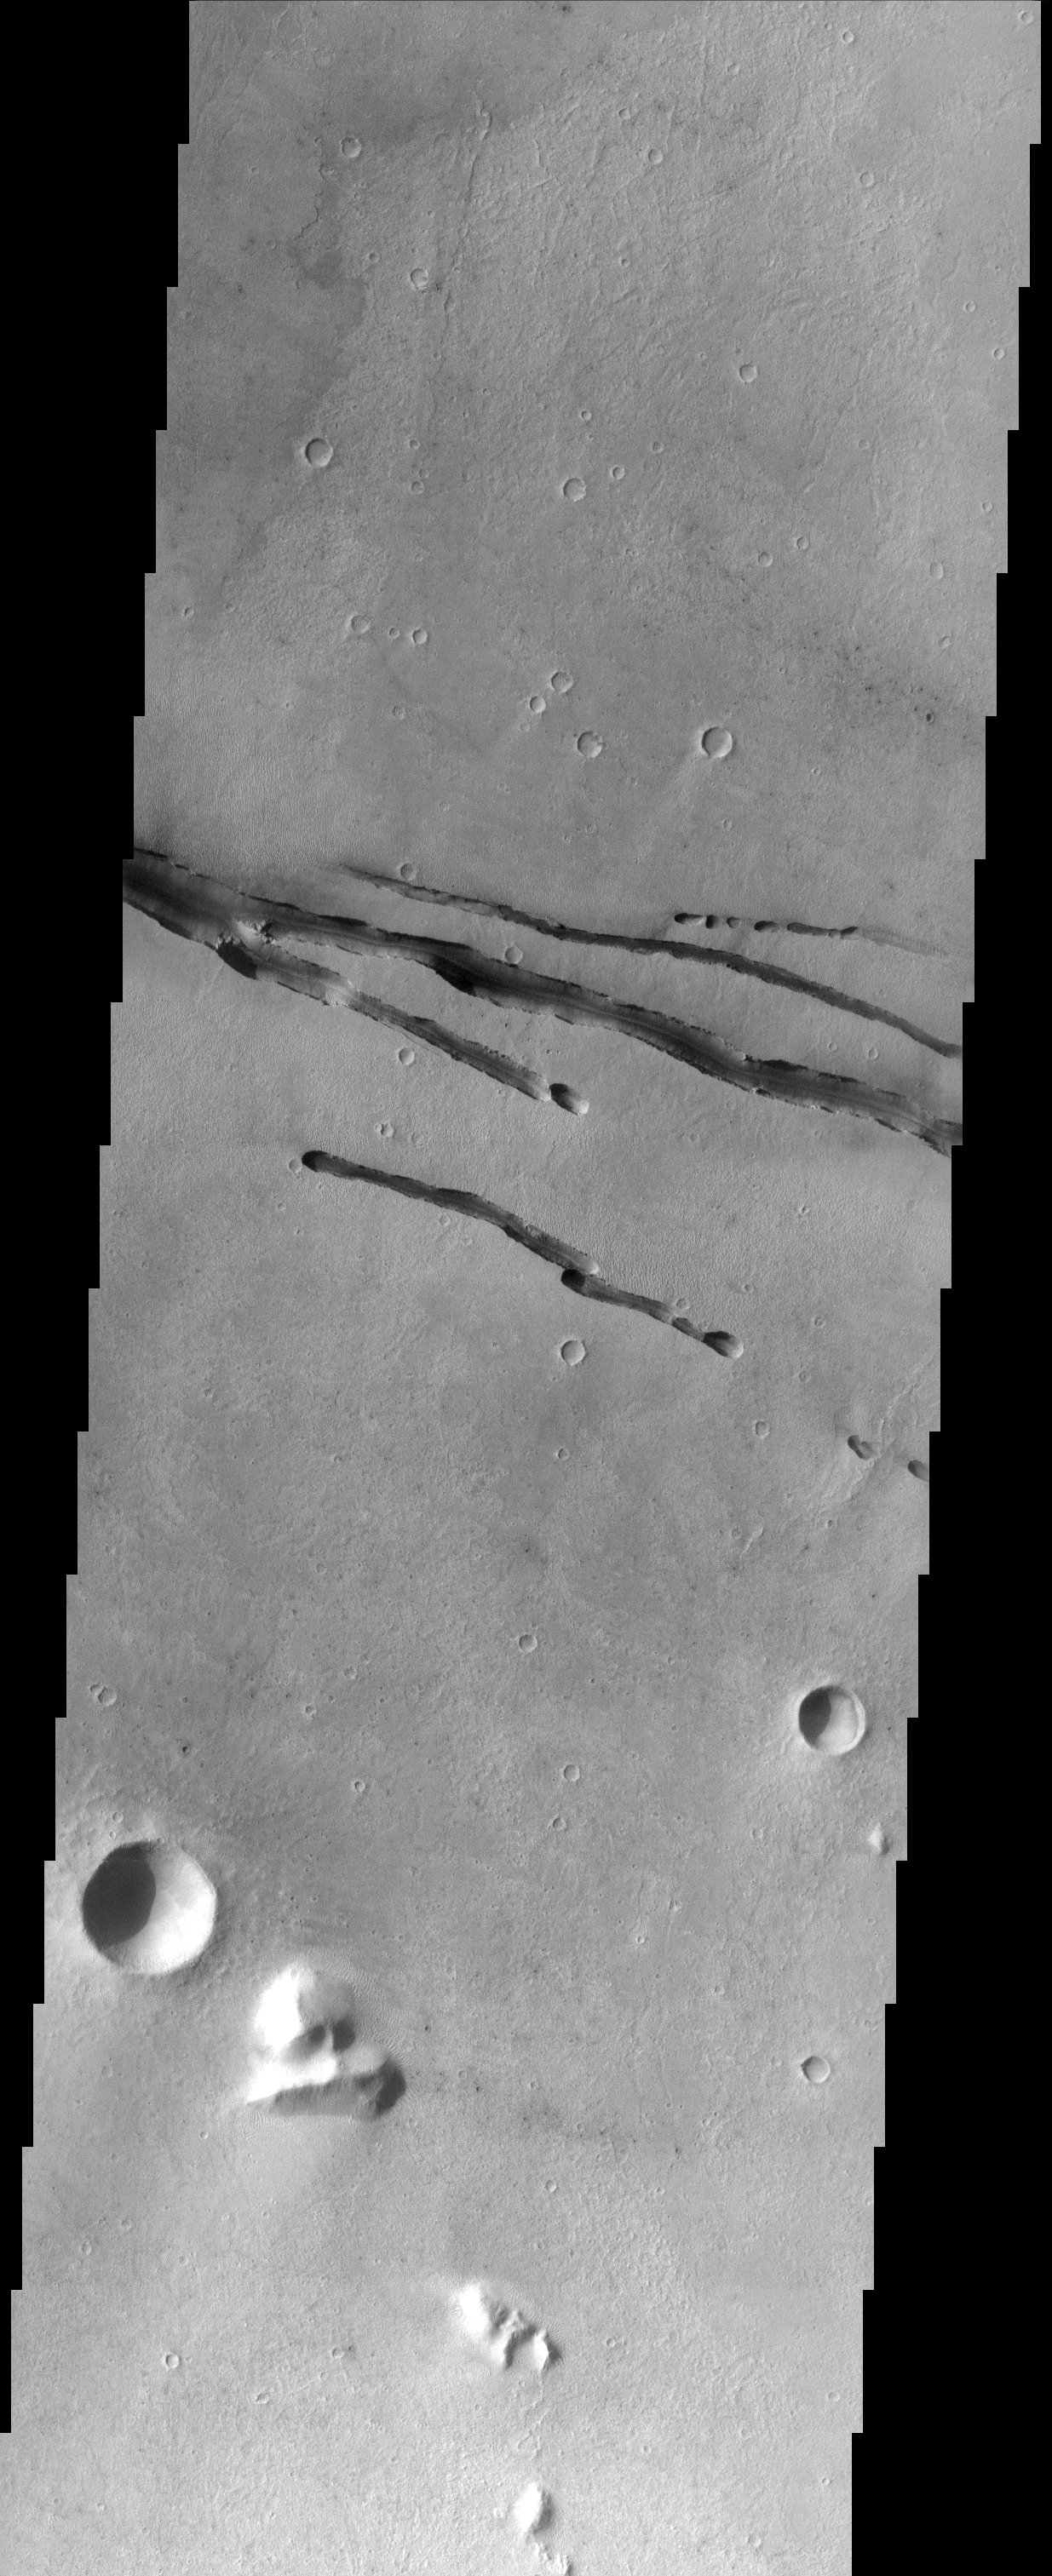

Cerberus Rupes

Fractures within the volcanic plains south of Elysium Mons.

Note: this THEMIS visual image has not been radiometrically nor geometrically calibrated for this preliminary release. An empirical correction has been performed to remove instrumental effects. A linear shift has been applied in the cross-track and down-track direction to approximate spacecraft and planetary motion. Fully calibrated and geometrically projected images will be released through the Planetary Data System in accordance with Project policies at a later time.

NASA’s Jet Propulsion Laboratory manages the 2001 Mars Odyssey mission for NASA’s Office of Space Science, Washington, D.C. The Thermal Emission Imaging System (THEMIS) was developed by Arizona State University, Tempe, in collaboration with Raytheon Santa Barbara Remote Sensing. The THEMIS investigation is led by Dr. Philip Christensen at Arizona State University. Lockheed Martin Astronautics, Denver, is the prime contractor for the Odyssey project, and developed and built the orbiter. Mission operations are conducted jointly from Lockheed Martin and from JPL, a division of the California Institute of Technology in Pasadena.

Credit: NASA/JPL/Arizona State University